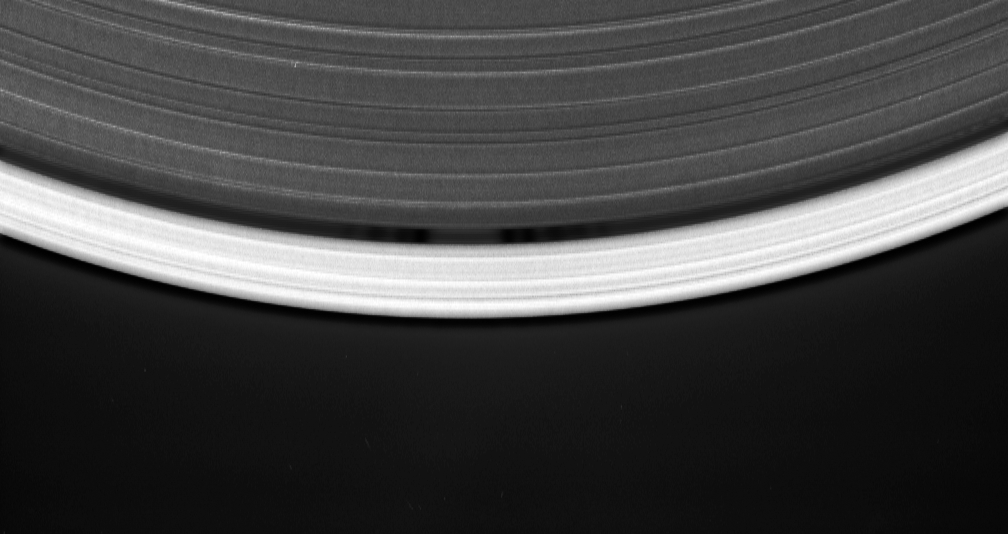

Discovery of the Wavemaker (animation)

Cassini’s celestial sleuthing has paid off with this time-lapse series of images which confirmed earlier suspicions that a small moon was orbiting within the narrow Keeler gap of Saturn’s rings.

The movie sequence, which consists of 12 images taken over 16 minutes while Cassini gazed down upon the sunlit side of the A ring, shows a tiny moon orbiting in the center of the Keeler gap, churning up waves in the gap edges as it goes. The pattern of waves travels with the moon in its orbit.

The Keeler gap is located about 250 kilometers (155 miles) inside the outer edge of the A ring, which is also the outer edge of the bright main rings. The new object is about 7 kilometers across (4 miles) and reflects about 50 percent of the sunlight that falls upon it — a brightness that is typical of particles in the nearby rings.

The new body has been provisionally named S/2005 S1.

Imaging scientists predicted the moon’s presence and its orbital distance from Saturn after July 2004, when they saw a set of peculiar spiky and wispy features in the Keeler gap’s outer edge. The similarities of the Keeler gap features to those noted in Saturn’s F ring and the Encke gap led the scientists to conclude that a small body, a few kilometers across, was lurking in the center of the Keeler gap, awaiting discovery.

Also included here is a view of the same scene created by combining six individual, unmagnified frames used in the movie sequence. This digital composite view improves the overall resolution of the scene compared to that available in any of the single images.

The images in this movie sequence were obtained with the Cassini spacecraft narrow-angle camera on May 1, 2005, at a distance of approximately 1.1 million kilometers (708,000 miles) from Saturn. Resolution in the original image was 8 kilometers (5 miles) per pixel. The images in the movie sequence have been magnified in (the vertical direction only) by a factor of two to aid visibility of features caused within the gap by the moonlet.

The Cassini-Huygens mission is a cooperative project of NASA, the European Space Agency and the Italian Space Agency. The Jet Propulsion Laboratory, a division of the California Institute of Technology in Pasadena, manages the mission for NASA’s Science Mission Directorate, Washington, D.C. The Cassini orbiter and its two onboard cameras were designed, developed and assembled at JPL. The imaging team is based at the Space Science Institute, Boulder, Colo.

Credit: NASA/JPL/Space Science Institute